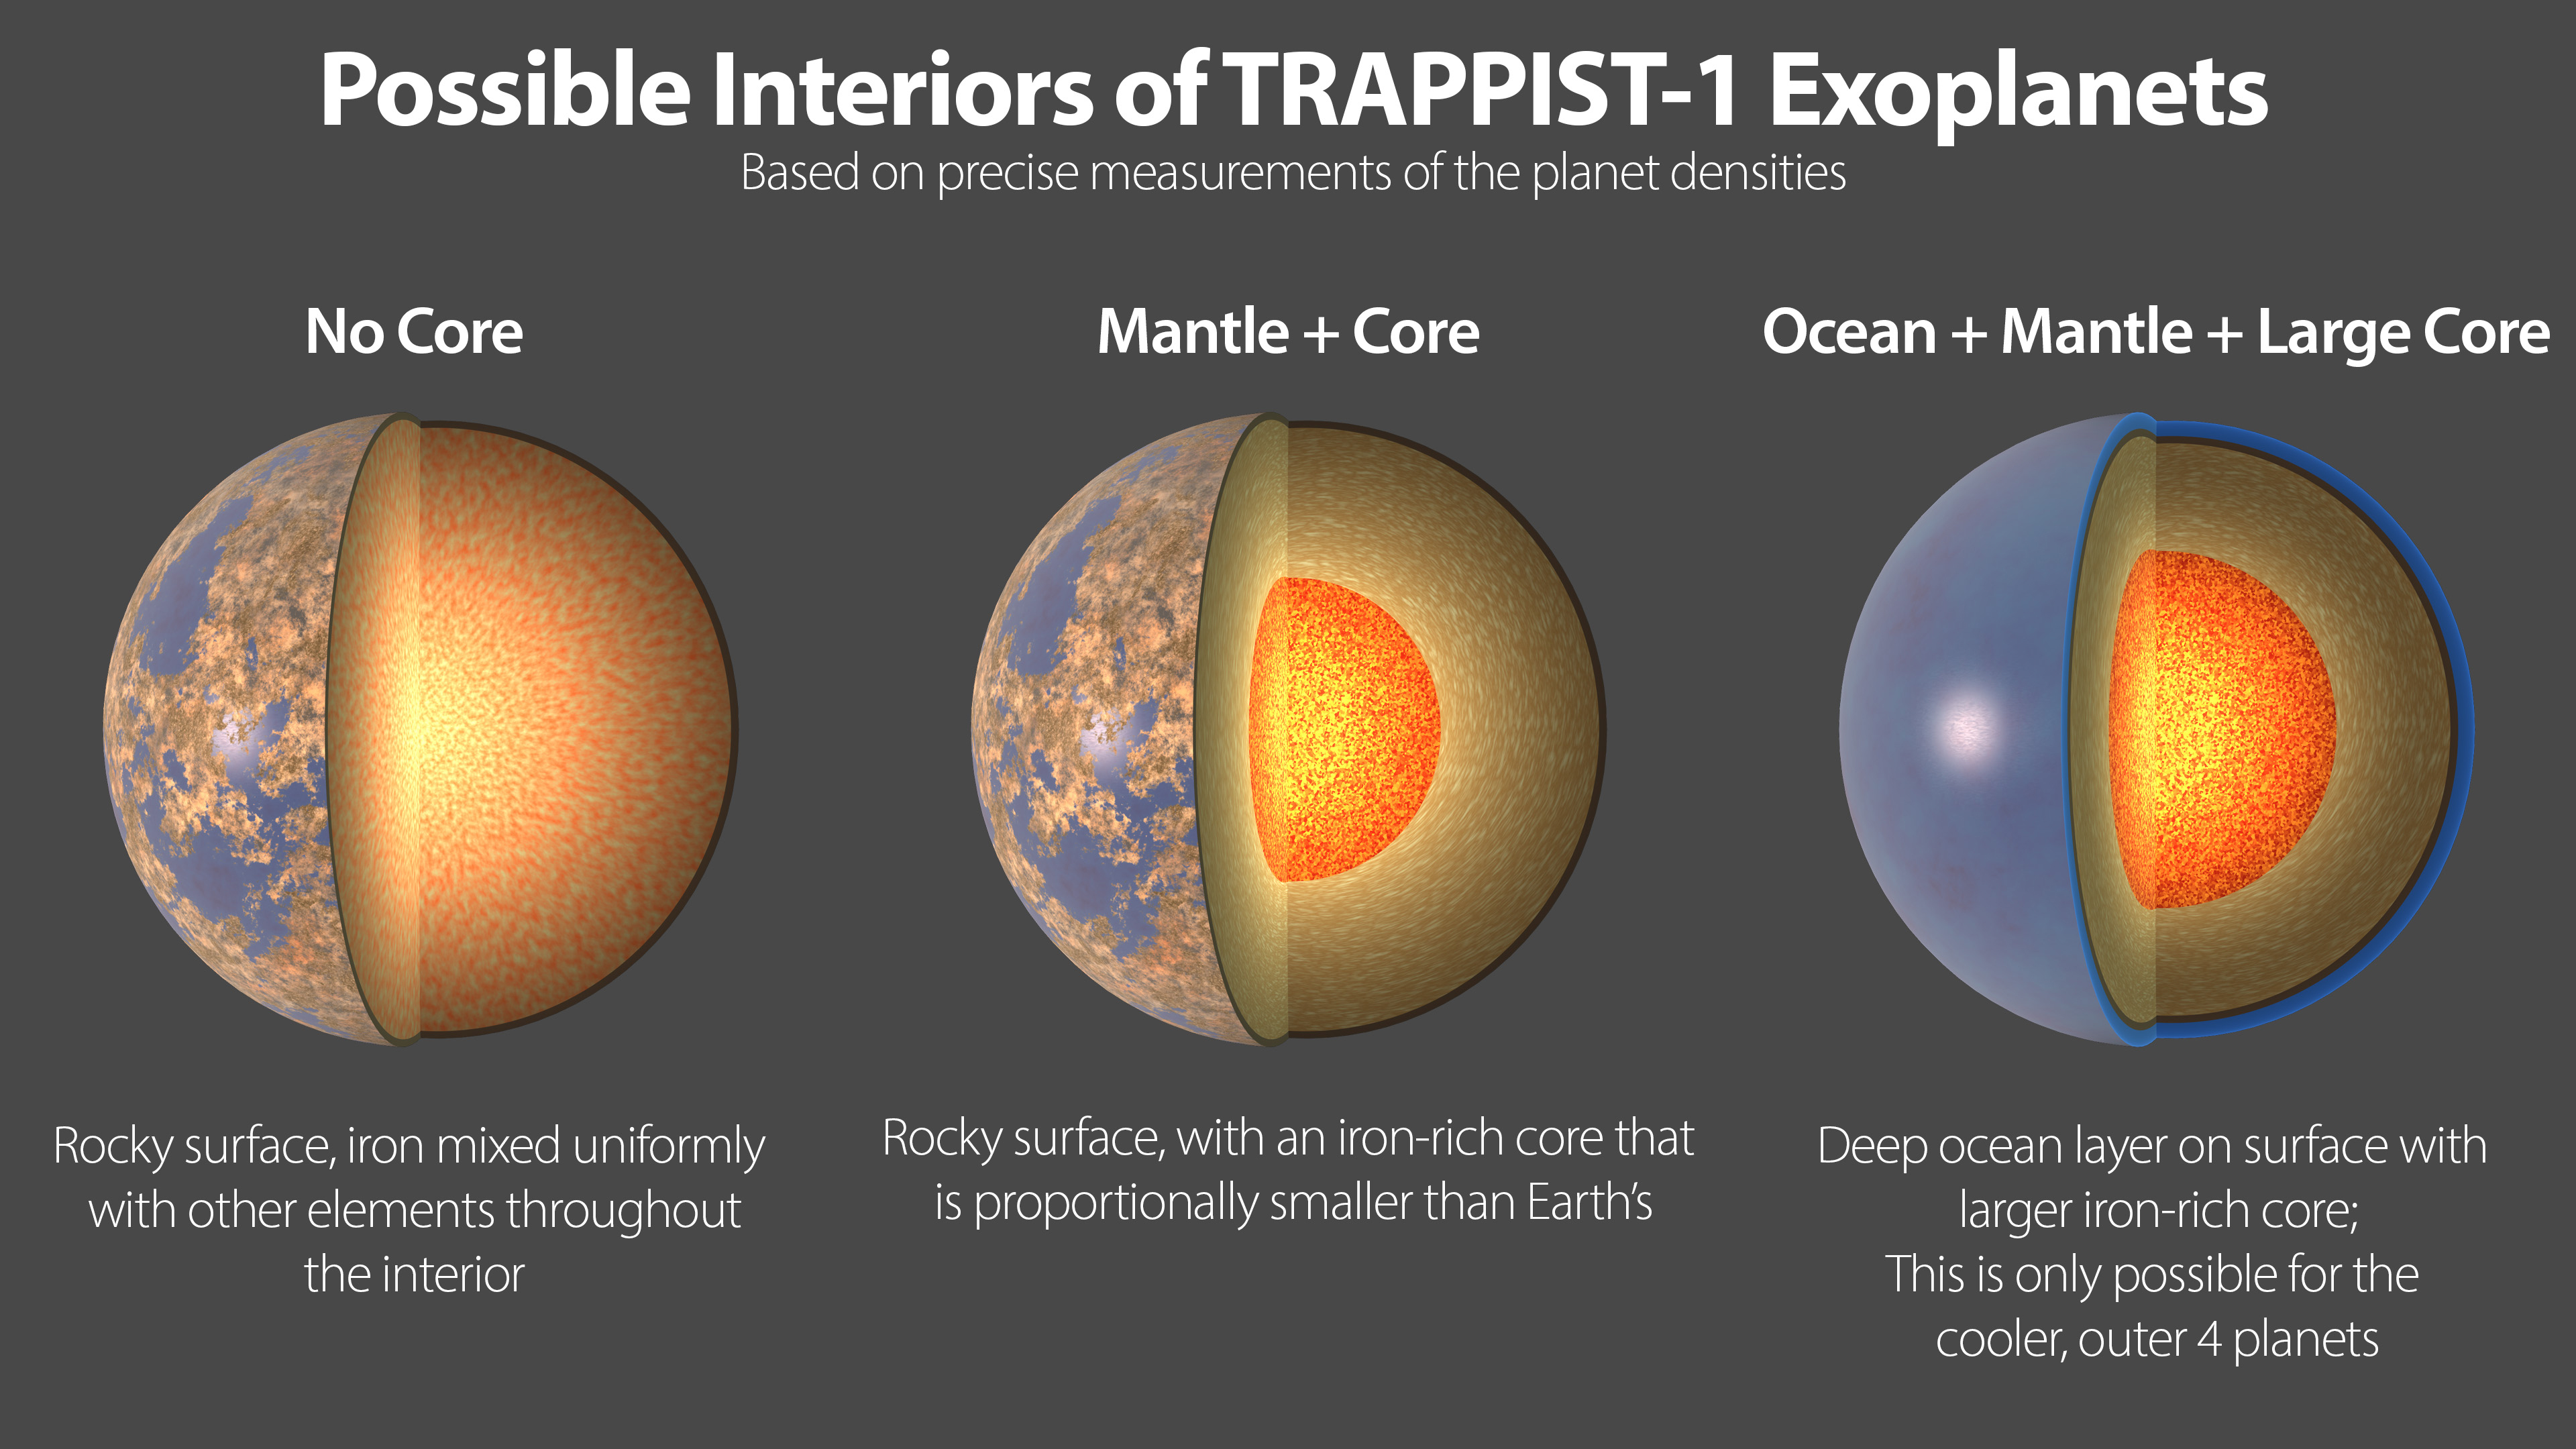

Possible Interiors of the TRAPPIST-1 Exoplanets

This illustration shows three possible interiors of the seven rocky exoplanets in the TRAPPIST-1 system, based on precision measurements of the planet densities. Overall the TRAPPIST-1 worlds have remarkably similar densities, which suggests they may share the same ratio of common planet-forming elements. The planet densities are slightly lower than those of Earth or Venus, which could mean they contain fractionally less iron (a highly dense material) or more low-density materials, such as water or oxygen.

In the first model (left), the interior of the planet is composed of rock mixed with iron bound to oxygen. There is no solid iron core, which is the case with Earth and the other rocky planets in our own solar system.

The second model shows an overall composition similar to Earth’s, in which the densest materials have settled to the center of the planet, forming an iron-rich core proportionally smaller than Earth’s core.

A variation is shown in the third panel, where a larger, denser core could be balanced by an extensive low-density ocean on the planet’s surface. However, this scenario can be applied only to the outer four planets in the TRAPPIST-1 system. On the inner three planets, any oceans would vaporize due to the higher temperatures near their star, and a different composition model is required. Since all seven planets have remarkably similar densities, it is more likely that all the planets share a similar bulk composition, making this fourth scenario unlikely but not impossible.

The high-precision mass and diameter measurements of the exoplanets in the TRAPPIST-1 system have allowed astronomers to calculate the overall densities of these worlds with an unprecedented degree of accuracy in exoplanet research. Density measurements are a critical first step in determining the composition and structure of exoplanets, but they must be interpreted through the lens of scientific models of planetary structure.

Credit: NASA/JPL-Caltech